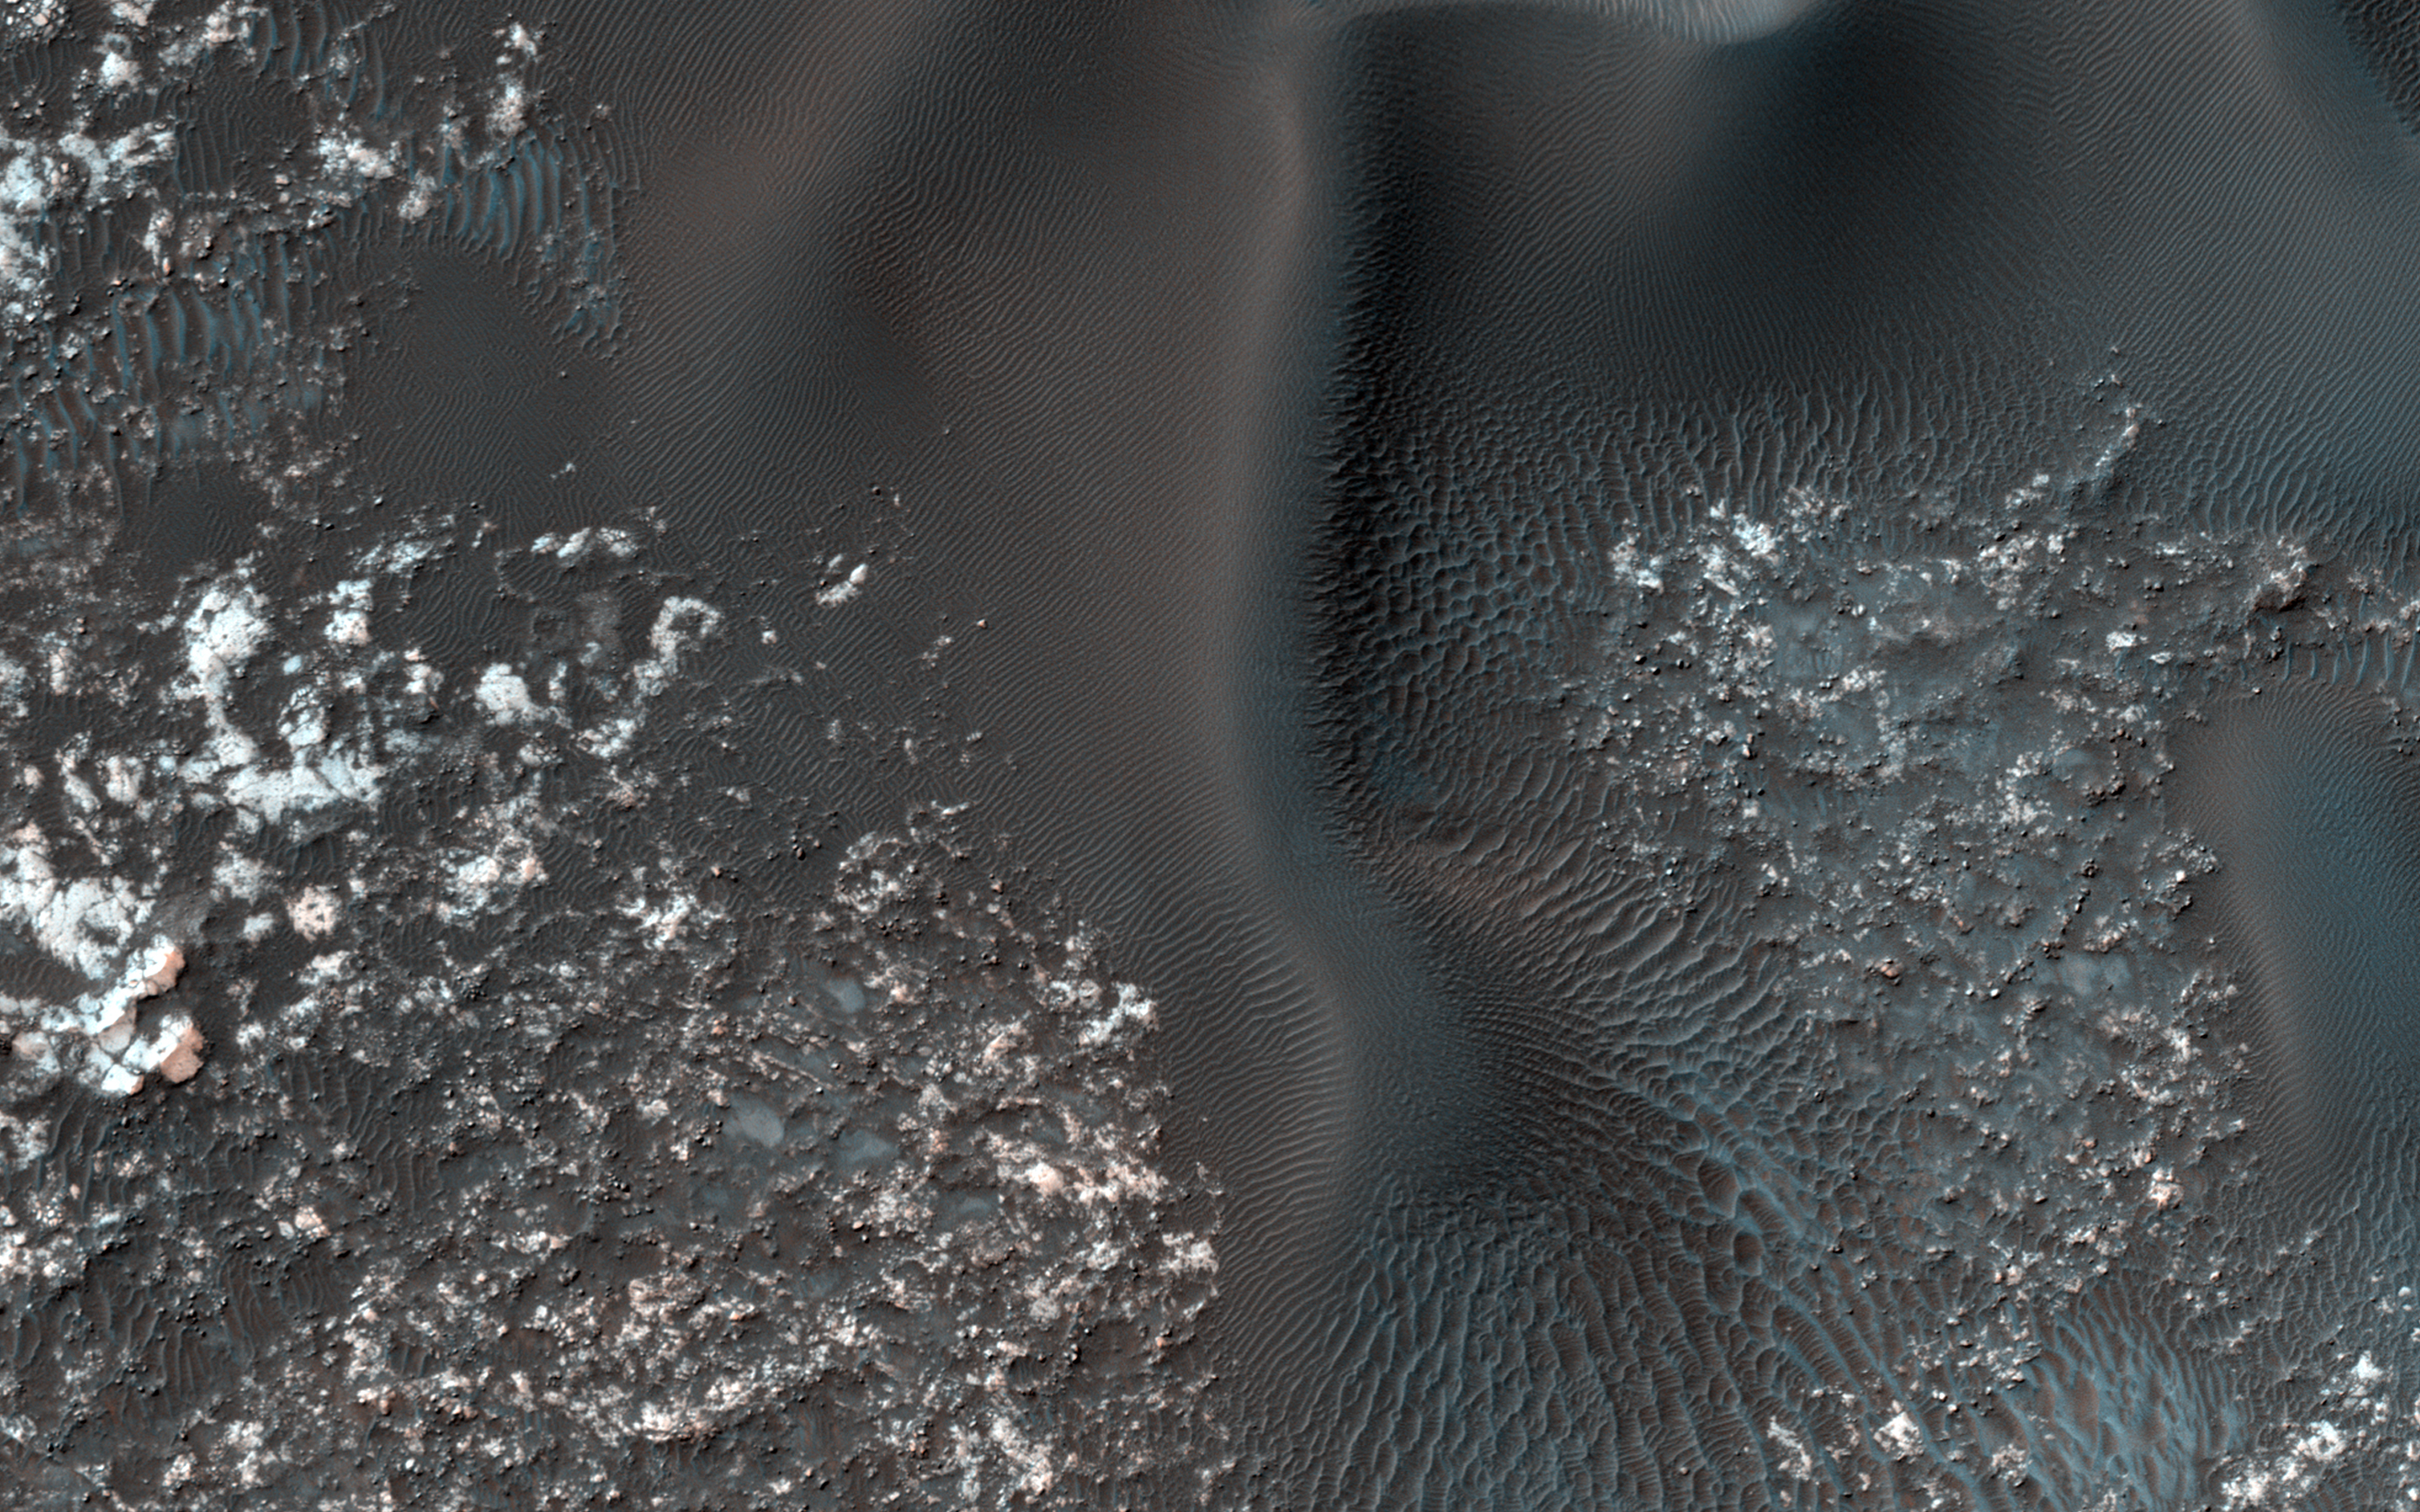

Opposing Dunes, Opposing Winds

On the west (left) side of this image from NASA’s Mars Reconnaissance Orbiter, fairly textbook-looking barchan sand dunes sit atop the bedrock. Barchan dunes pointing in the opposite direction are just a few kilometers away to the east.

In between these opposing barchan dunes are star dunes. Barchan dunes form when the sand-moving wind is fairly unidirectional. Star dunes, in contrast, form when the sand-moving wind comes from multiple directions — not all at once, but from varying directions at different times of day or year.

Where is the sand coming from? As with most places on Mars…well, that’s an area of on-going research. But the star dunes are telling us that this area seems to be accumulating sand.

The map is projected here at a scale of 50 centimeters (19.7 inches) per pixel. [The original image scale is 49.7 centimeters (19.6 inches) per pixel (with 2 x 2 binning); objects on the order of 149 centimeters (58.7 inches) across are resolved.] North is up.

The University of Arizona, Tucson, operates HiRISE, which was built by Ball Aerospace & Technologies Corp., Boulder, Colo. NASA’s Jet Propulsion Laboratory, a division of Caltech in Pasadena, California, manages the Mars Reconnaissance Orbiter Project for NASA’s Science Mission Directorate, Washington.

Credit: NASA/JPL-Caltech/Univ. of Arizona